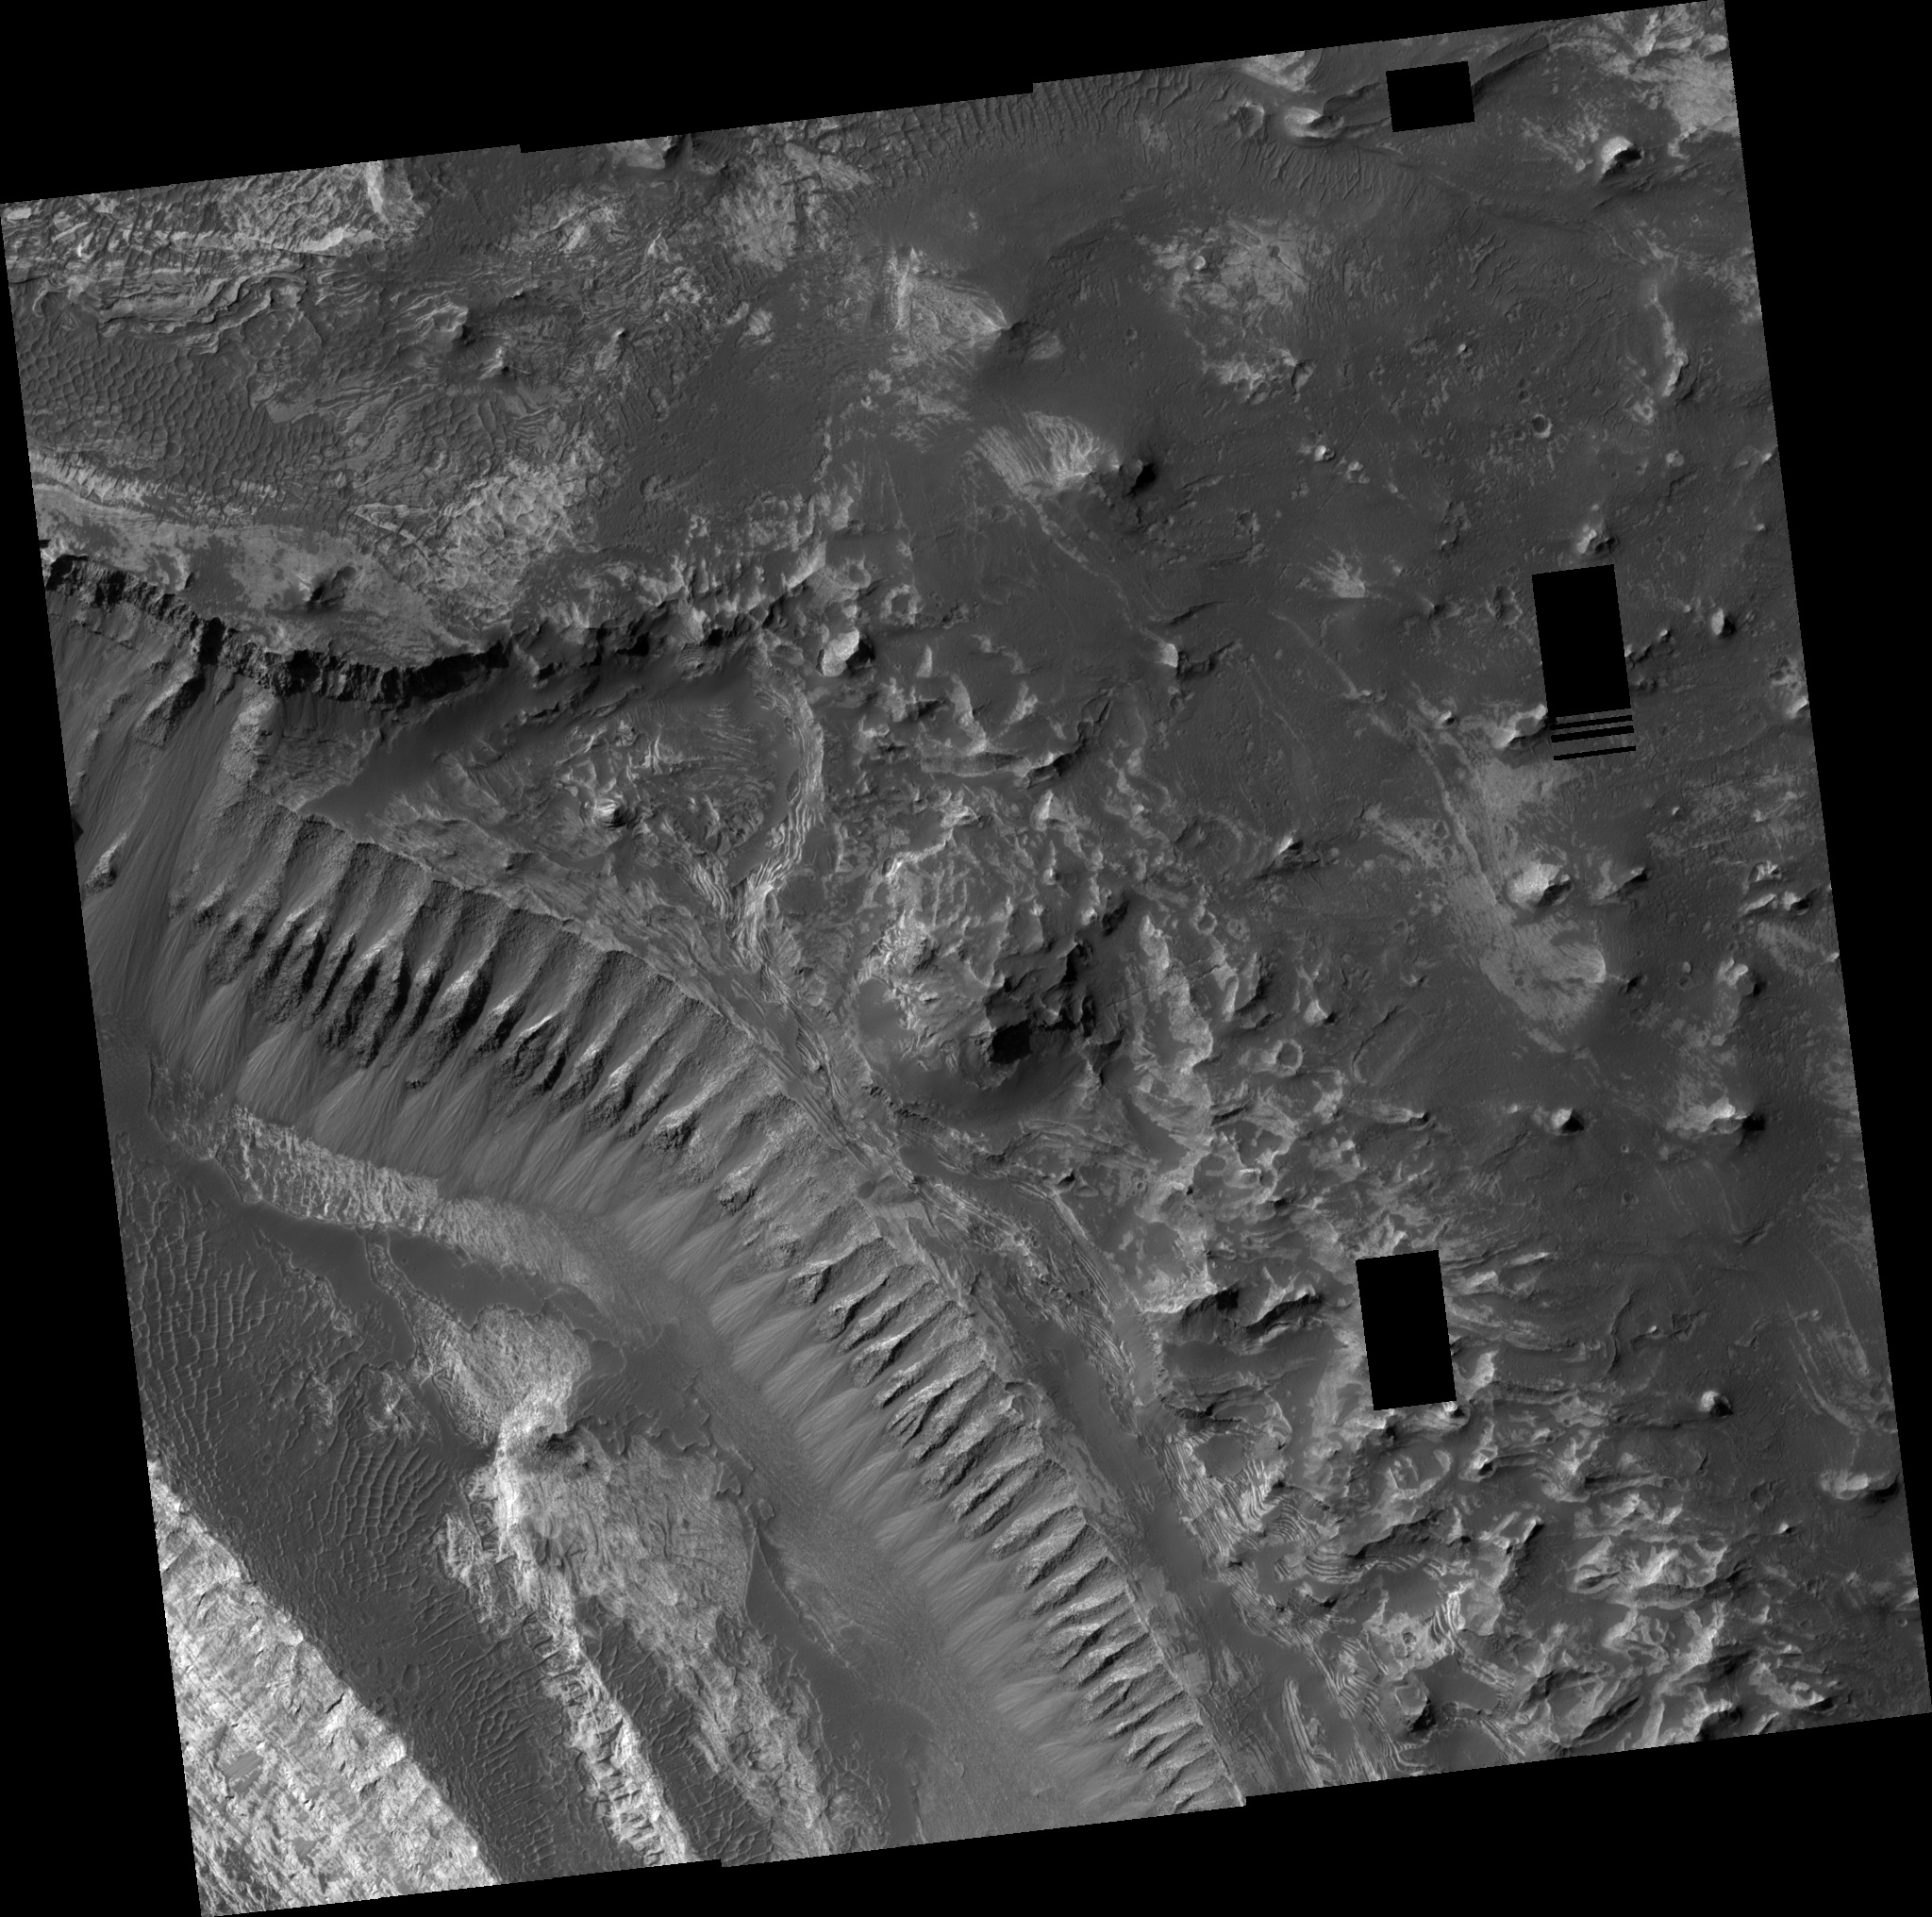

Layers in Melas Chasma

This scene of layered deposits is from Melas Chasma, part of the Valles Marineris valley network. The area consists of a series of plateaus and cliffs that form a step-like terrain similar to the Grand Staircase-Escalante region of southwest Utah. The upper-right half of the image covers the highest plateau, and lower cliffs and plateaus step down in elevation toward the lower left of the image. Dunes of dark sand commonly cover the flat plateaus and distinct layers of bedrock are exposed in the cliffs. The orientations of these layers may help scientists to understand how the layers formed and the kind of environment that the layers formed in. Black rectangles on the left side of the image are areas where the image data was lost during transmission from Mars Reconnaissance Orbiter to Earth. This subscene [above] shows a series of boulder tracks on the left side of the image. The boulders fell from the cliffs above and left behind a series of small depressions. Each depression was made as the boulder bounced and rolled along the surface. In many cases, the tracks can be followed to the specific boulder that made them. Also visible in this subscene are cross-sections through the layered bedrock. This bedrock likely formed through settling of sand-sized particles out of the air or out of a body of water that has since drained away. These layers are ‘cross-bedded’, which means that subsequent layers are not parallel to each other but are instead oriented at an angle to other layers. The fact that these layers are cross-bedded indicates that the sand-sized particles were moved horizontally along the surface as they settled, just like sand dunes or ripples at the bottom of a stream. The size and shape of these cross-beds may help scientists to determine if the layers formed underwater or on land.

Image PSP_001377_1685 was taken by the High Resolution Imaging Science Experiment (HiRISE) camera onboard the Mars Reconnaissance Orbiter spacecraft on November 11, 2006. The complete image is centered at -11.3 degrees latitude, 286.3 degrees East longitude. The range to the target site was 257.7 km (161.0 miles). At this distance the image scale ranges from 25.8 cm/pixel (with 1 x 1 binning) to 51.6 cm/pixel (with 2 x 2 binning). The image shown here [below] has been map-projected to 25 cm/pixel and north is up. The image was taken at a local Mars time of 3:32 PM and the scene is illuminated from the west with a solar incidence angle of 60 degrees, thus the sun was about 30 degrees above the horizon. At a solar longitude of 133.9 degrees, the season on Mars is Northern Summer.

NASA’s Jet Propulsion Laboratory, a division of the California Institute of Technology in Pasadena, manages the Mars Reconnaissance Orbiter for NASA’s Science Mission Directorate, Washington. Lockheed Martin Space Systems, Denver, is the prime contractor for the project and built the spacecraft. The High Resolution Imaging Science Experiment is operated by the University of Arizona, Tucson, and the instrument was built by Ball Aerospace and Technology Corp., Boulder, Colo.

Credit: NASA/JPL/Univ. of Arizona